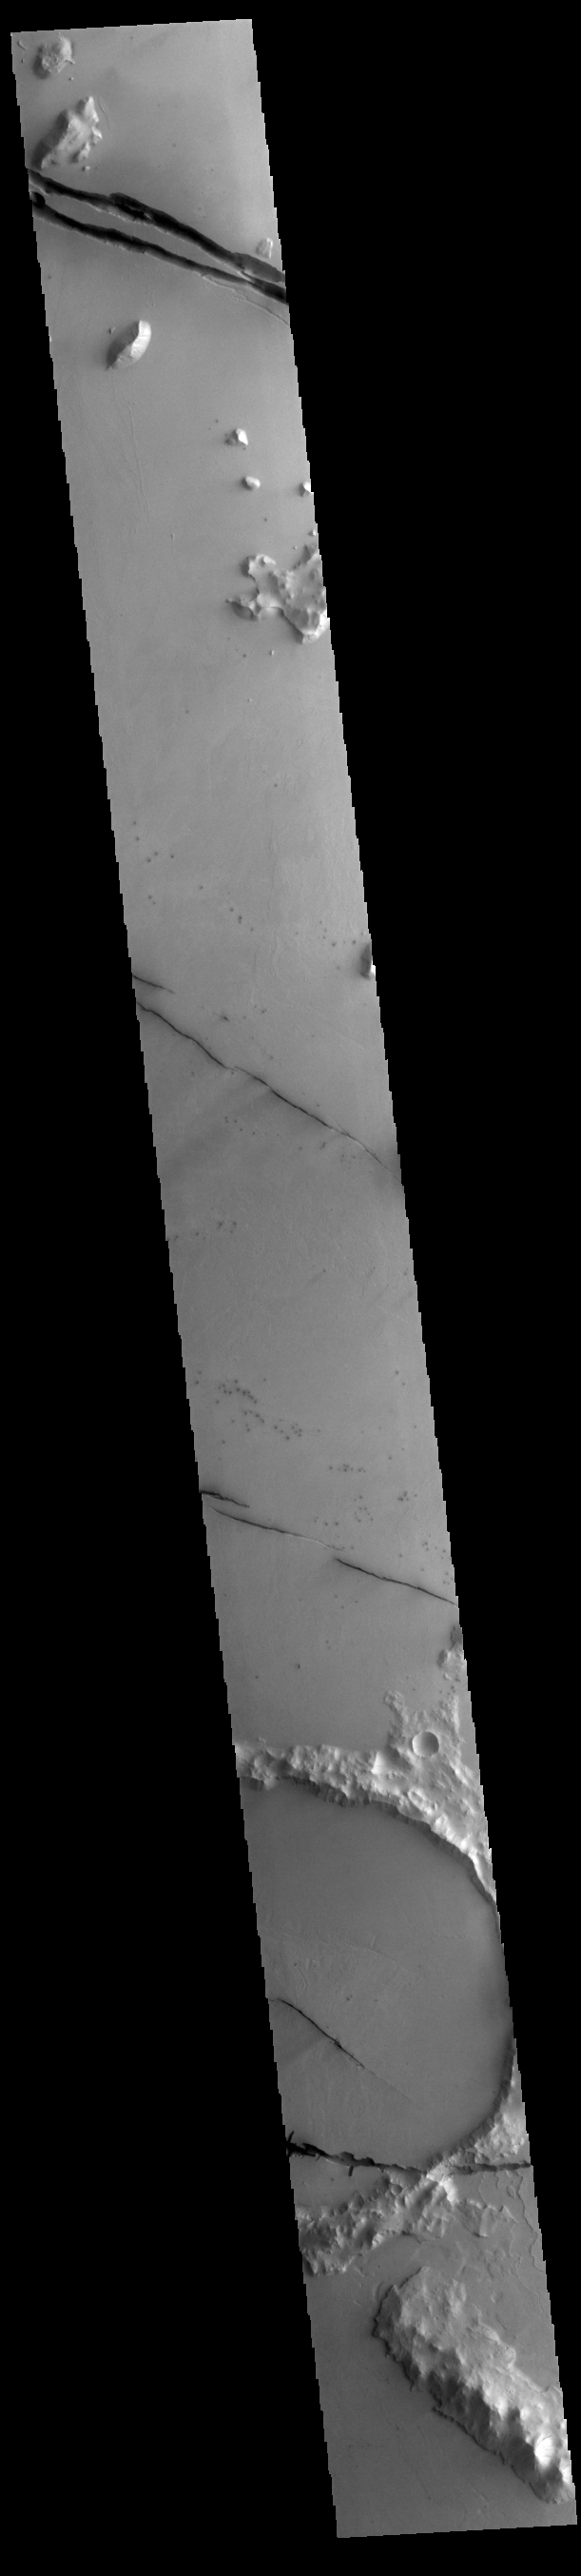

Cerberus Fossae

Today’s VIS image shows a section of Cerberus Fossae. Cerberus Fossae are located in Elysium Planitia, southeast of the Elysium Mons volcanic complex. The linear features in the image are tectonic graben. Graben are formed by extension of the crust and faulting. When large amounts of pressure or tension are applied to rocks on timescales that are fast enough that the rock cannot respond by deforming, the rock breaks along faults. In the case of a graben, two parallel faults are formed by extension of the crust and the rock in between the faults drops downward into the space created by the extension. Numerous sets of graben are visible in this THEMIS image, trending from north-northwest to south-southeast. Because the faults defining the graben are formed perpendicular to the direction of the applied stress, we know that extensional forces were pulling the crust apart in the east-northeast/west-southwest direction. The Cerberus Fossae graben are sources of both channels and significant volcanic flows. Cerberus Fossae cuts across features such as hills, indicating the relative youth of the tectonic activity.

Credit: NASA/JPL-Caltech/ASU